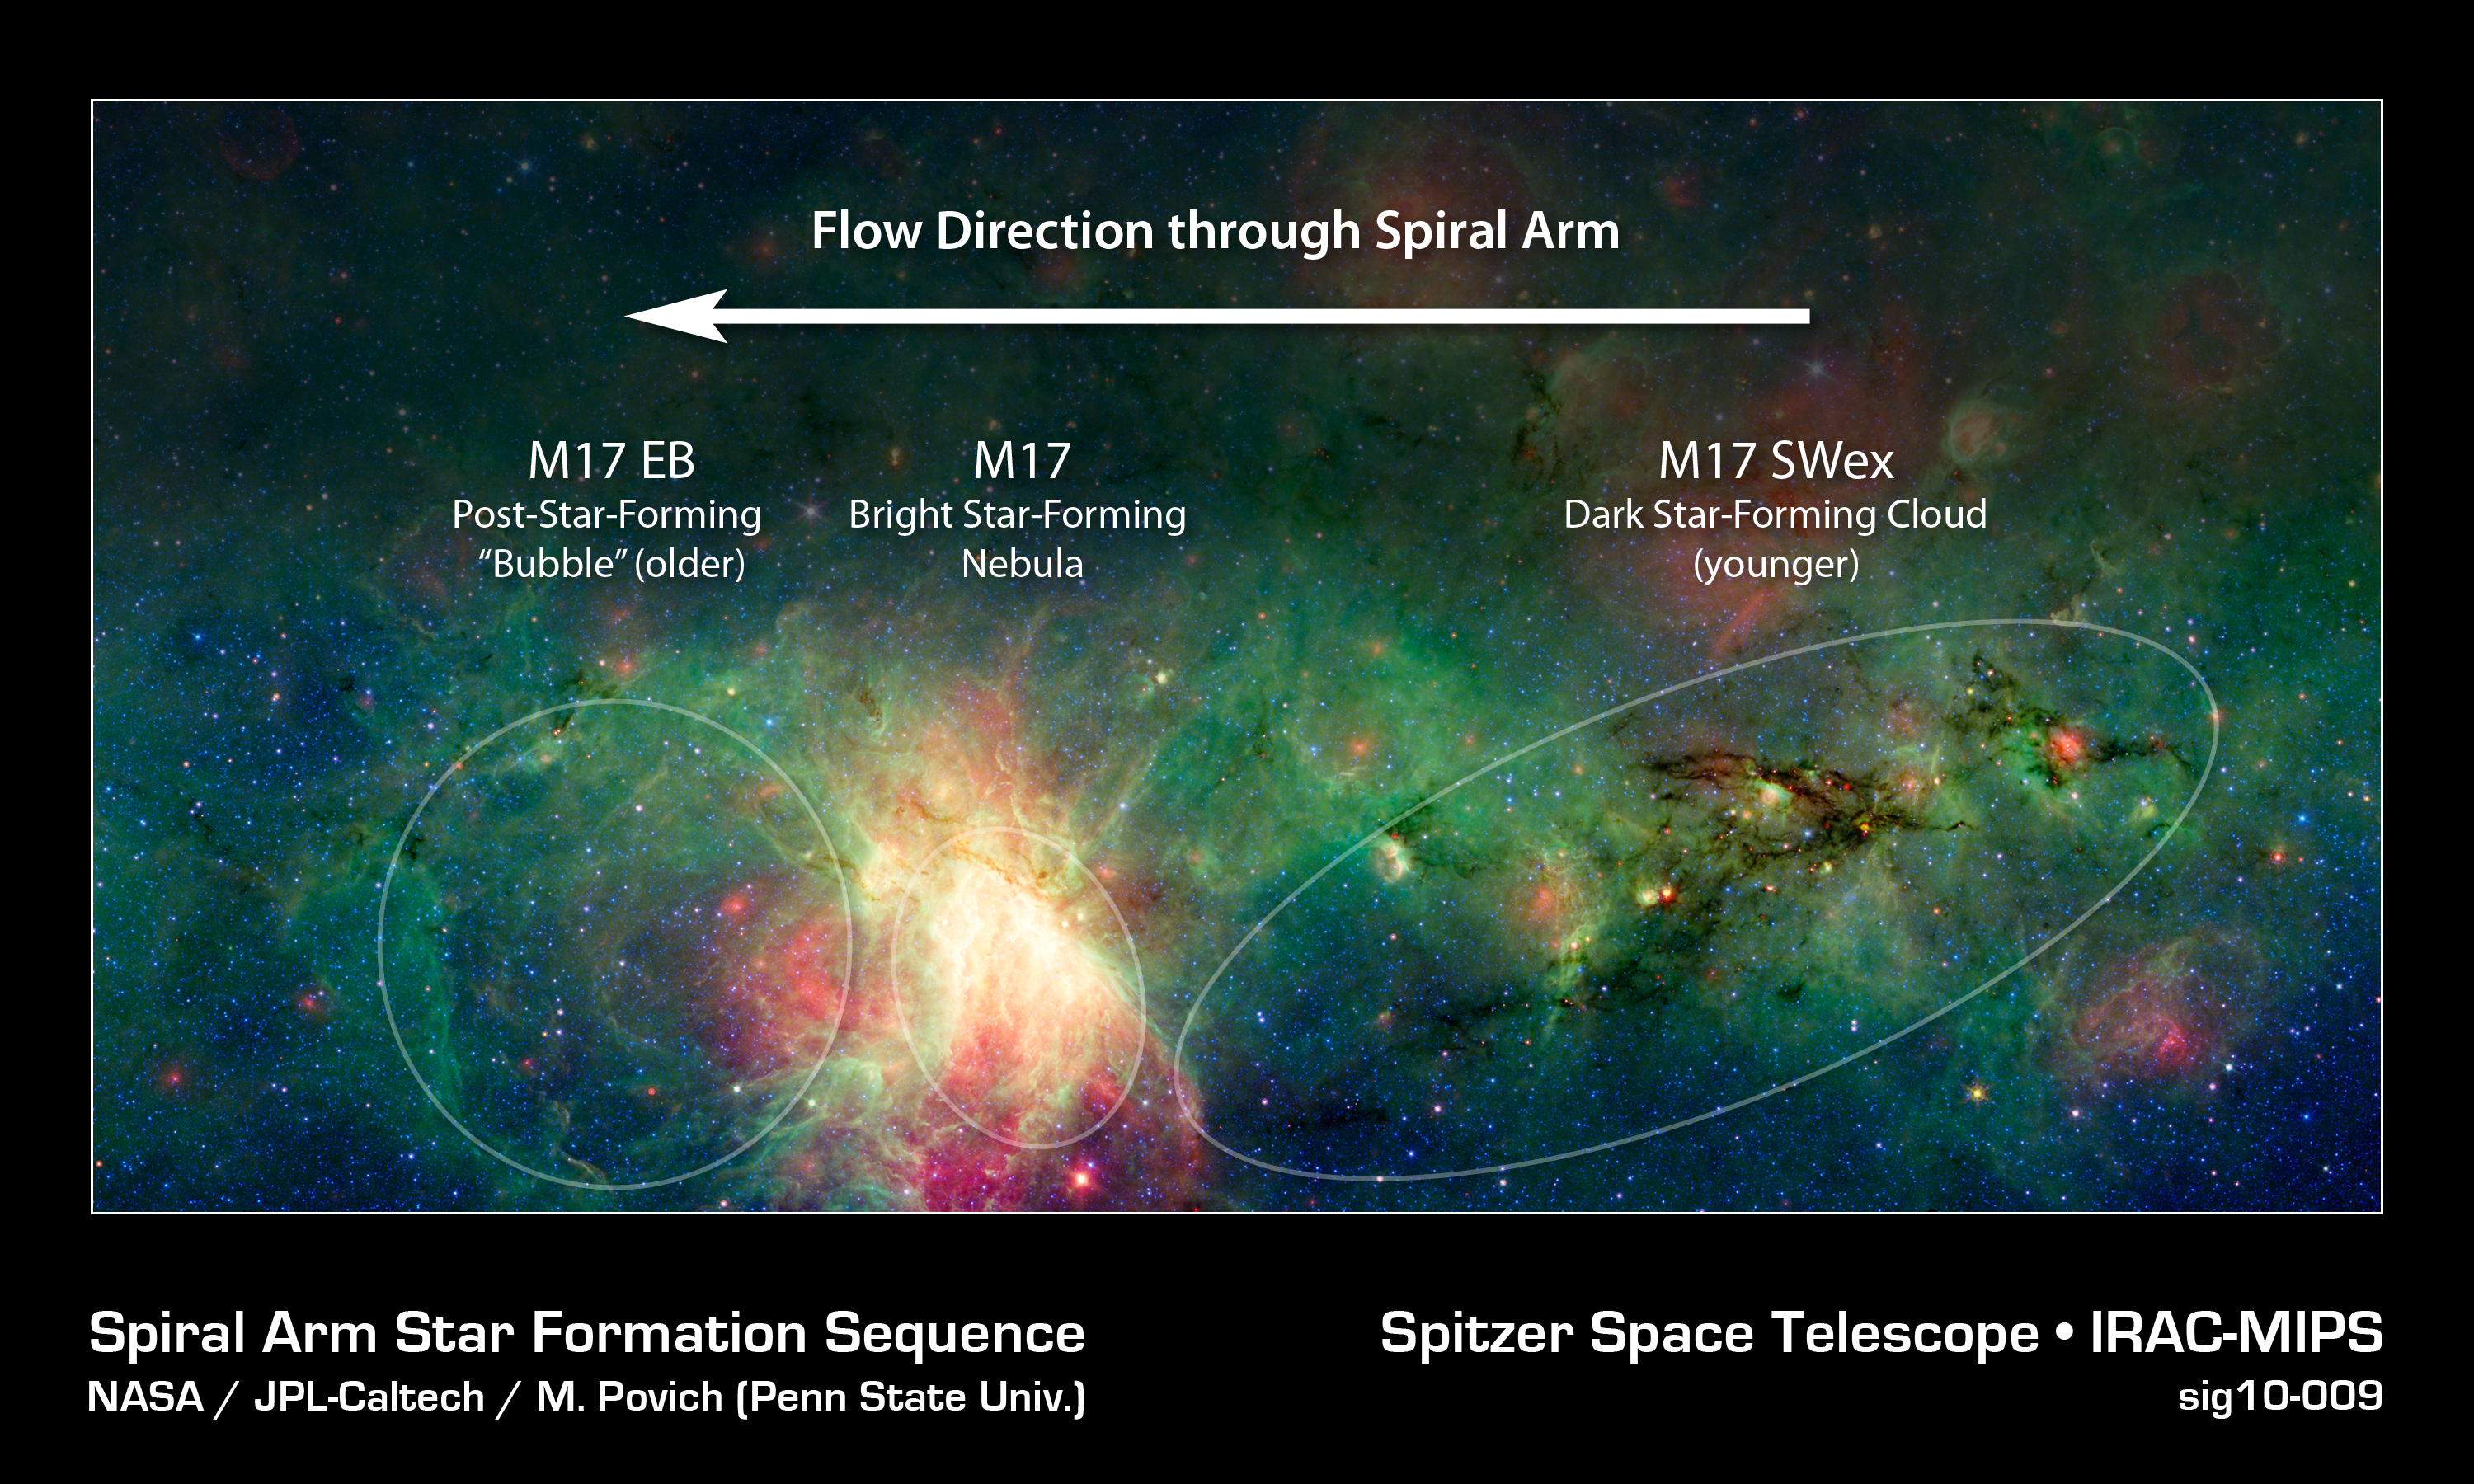

Dragon's Lair

A dragon-shaped cloud of dust seems to fly out from a bright explosion in this infrared light image from the Spitzer Space Telescope.

These views have revealed that this dark cloud, called M17 SWex, is forming stars at a furious rate but has not yet spawned the most massive type of stars, known as O stars. Such stellar behemoths, however, light up the M17 nebula at the image's center and have also blown a huge "bubble" in the gas and dust in M17 EB.

The stars and gas in this region are now passing though the Sagittarius spiral arm of the Milky Way (moving from right to left), touching off a galactic "domino effect." The youngest episode of star formation is playing out inside the dusty dragon as it enters the spiral arm. Over time this area will flare up like the bright M17 nebula, glowing in the light of young, massive stars. The remnants of an older burst of star formation blew the bubble in M17 EB to the left.

This is a three-color composite that shows infrared observations from two Spitzer instruments. Blue represents 3.6-micron light and green shows light of 8 microns, both captured by Spitzer's infrared array camera. Red is 24-micron light detected by Spitzer's multiband imaging photometer.

Credit: NASA/JPL-Caltech/M. Povich (Penn State Univ.)